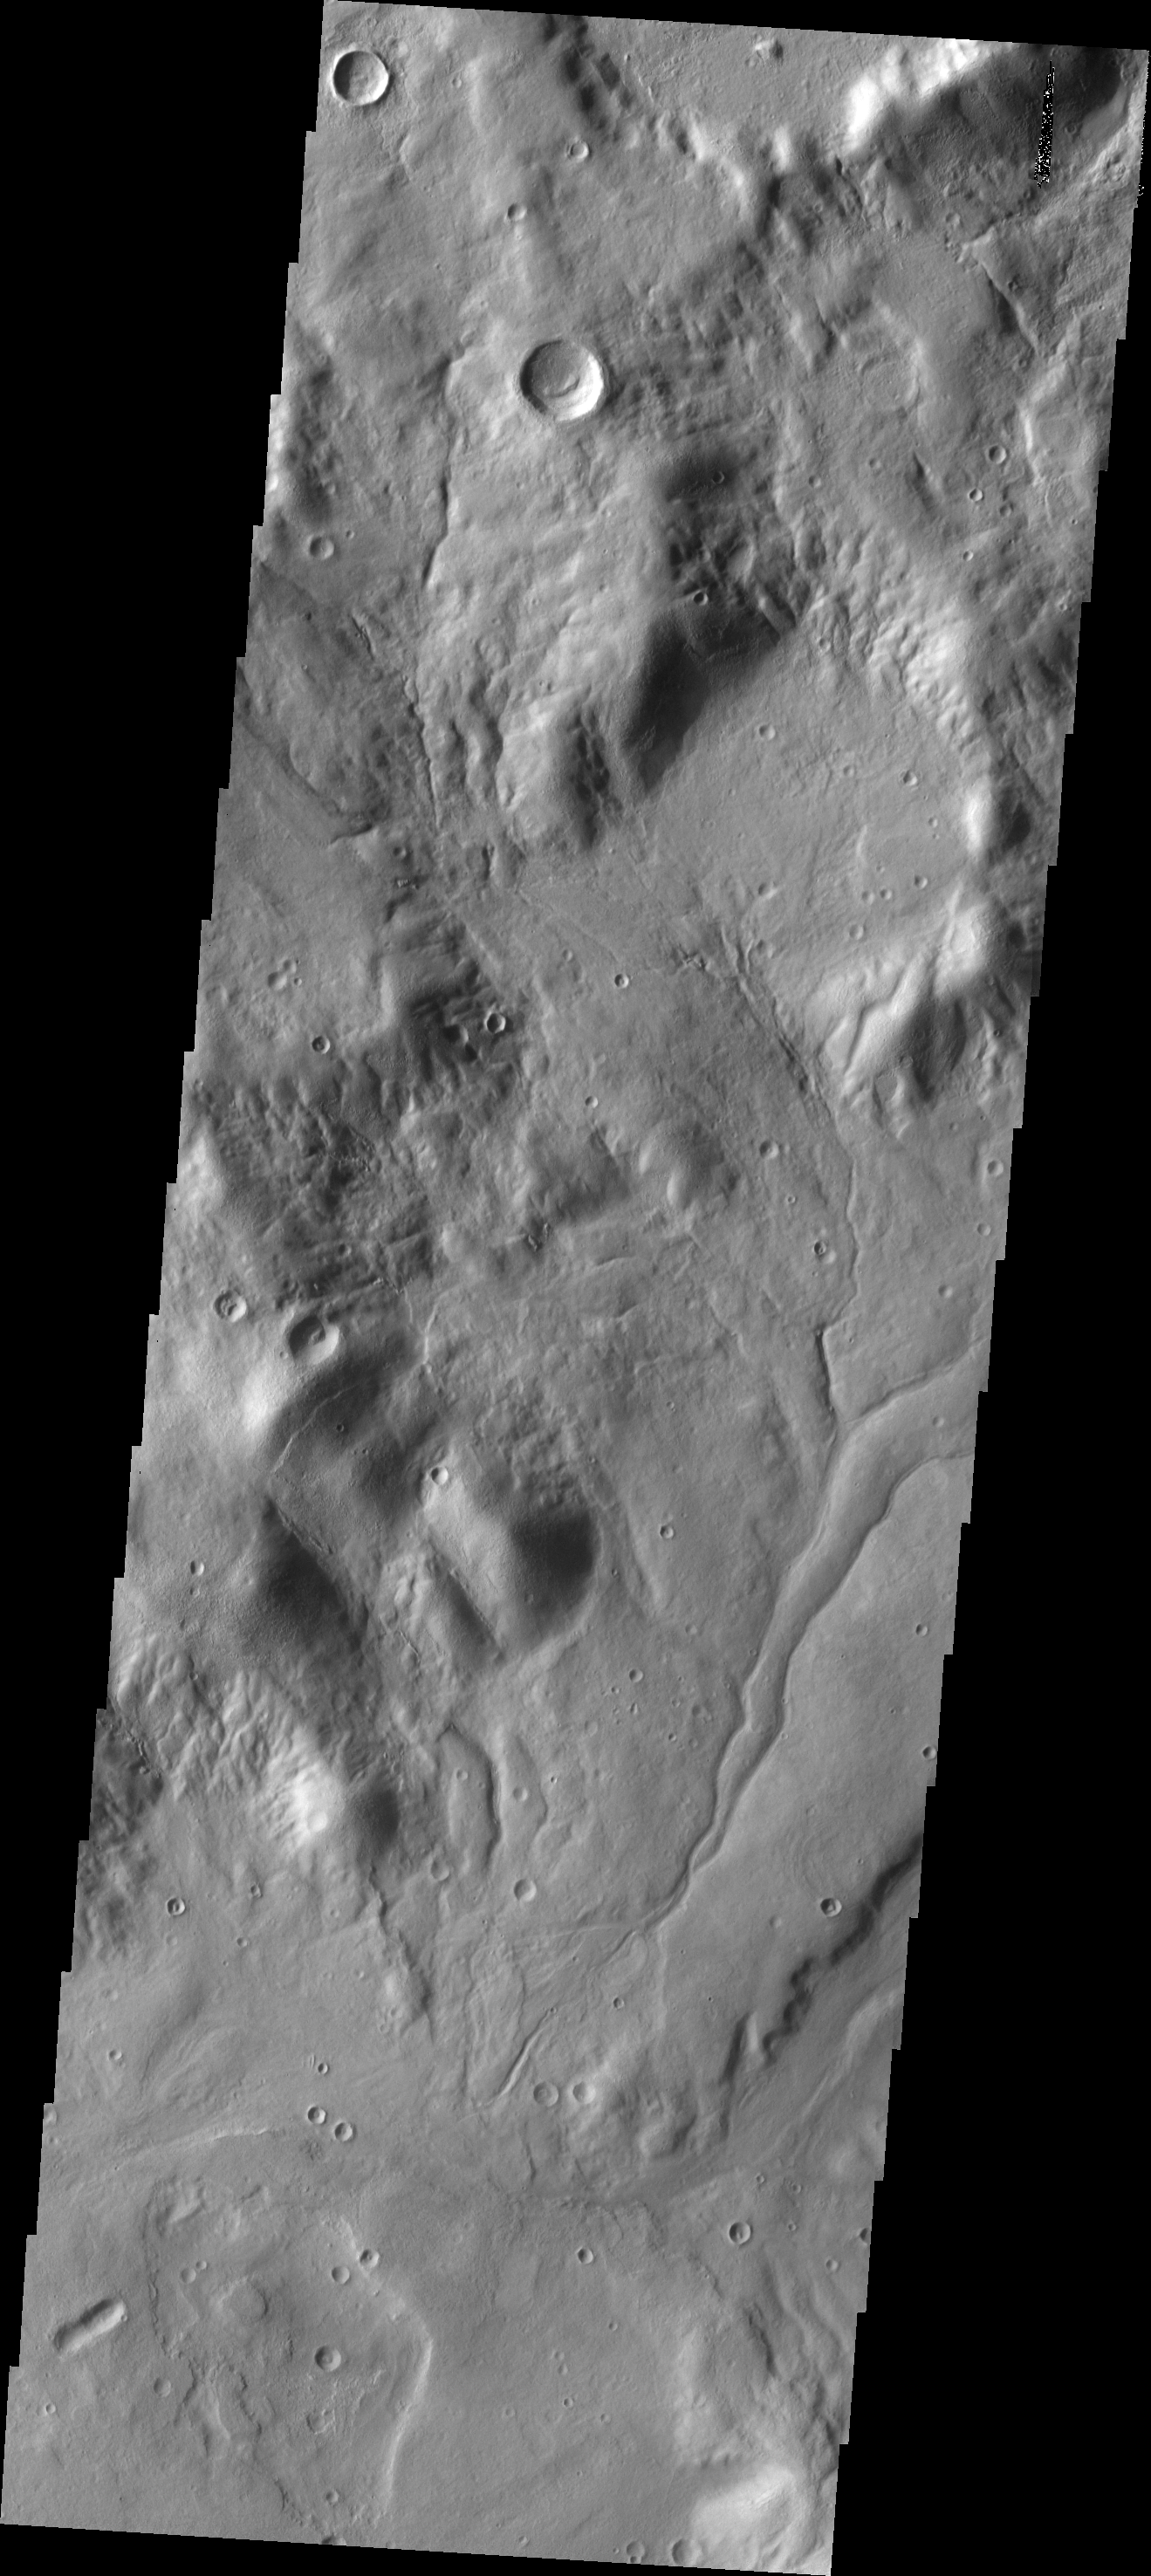

Channels

This area of channels is located on the eastern rim region of the Hellas Basin.

Image information: VIS instrument. Latitude -38.1N, Longitude 101.2E. 17 meter/pixel resolution.

Please see the THEMIS Data Citation Note for details on crediting THEMIS images.

Note: this THEMIS visual image has not been radiometrically nor geometrically calibrated for this preliminary release. An empirical correction has been performed to remove instrumental effects. A linear shift has been applied in the cross-track and down-track direction to approximate spacecraft and planetary motion. Fully calibrated and geometrically projected images will be released through the Planetary Data System in accordance with Project policies at a later time.

NASA’s Jet Propulsion Laboratory manages the 2001 Mars Odyssey mission for NASA’s Office of Space Science, Washington, D.C. The Thermal Emission Imaging System (THEMIS) was developed by Arizona State University, Tempe, in collaboration with Raytheon Santa Barbara Remote Sensing. The THEMIS investigation is led by Dr. Philip Christensen at Arizona State University. Lockheed Martin Astronautics, Denver, is the prime contractor for the Odyssey project, and developed and built the orbiter. Mission operations are conducted jointly from Lockheed Martin and from JPL, a division of the California Institute of Technology in Pasadena.

Credit: NASA/JPL/ASU